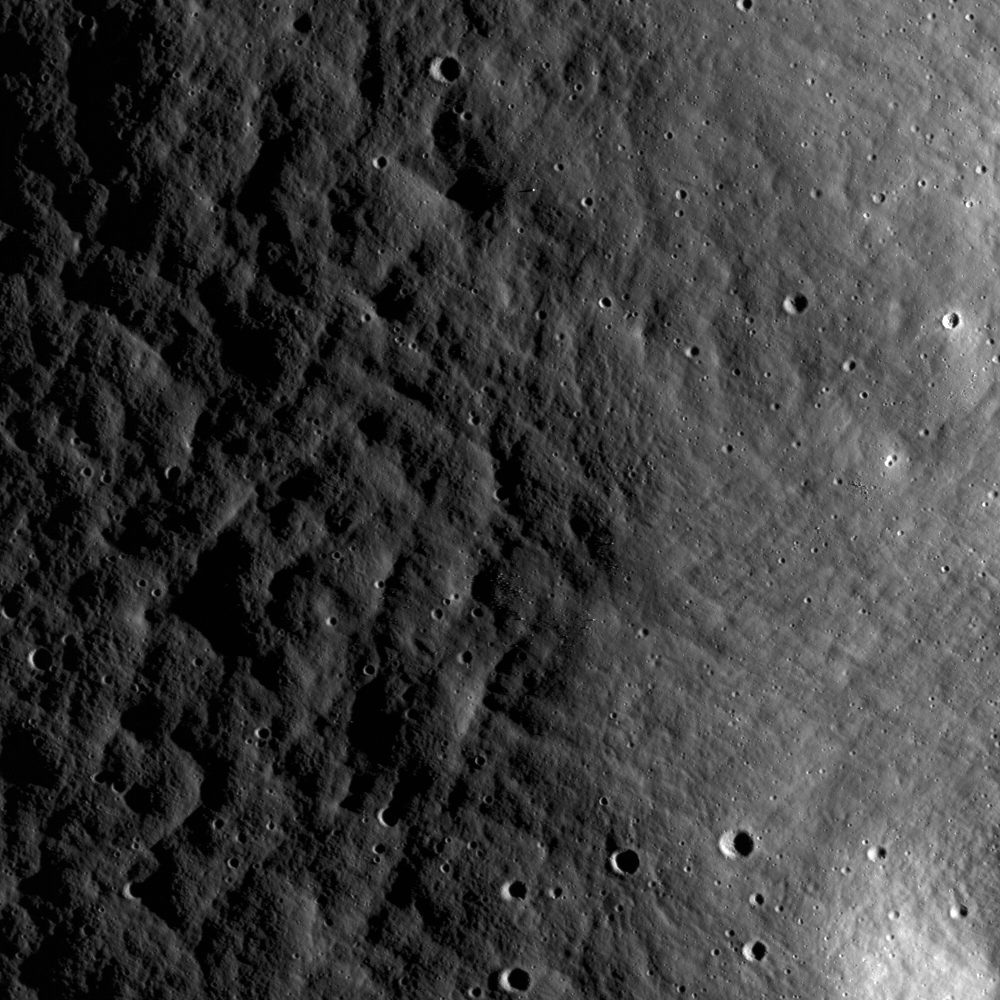

Ejecta from Van de Graaff Crater

The texture of ejecta thrown from Van de Graaff Crater along the northern rim, seen from a low Sun angle in the NAC image (incidence angle is 72°). This subset of the NAC image M115177455R has a width of 980 meters (3215 feet).

Van de Graaff crater is located on the farside of the Moon south of Aitken crater, at about latitude -27.9, longitude 172.8. Two merged craters make up the formation known as Van de Graaff crater, named after the American physicist. Unlike other merged craters on the Moon, there is no rim separating the two “sections” of the crater. A relatively strong magnetic field was detected near this crater by the Apollo 15 subsatellite magnetometer. This discovery was unusual for the lunar surface because the Moon does not currently have a global magnetic field like the Earth does. Also, Van de Graaff and the surrounding area also have slightly higher concentrations of thorium, a radioactive metal.

NASA’s Goddard Space Flight Center built and manages the mission for the Exploration Systems Mission Directorate at NASA Headquarters in Washington. The Lunar Reconnaissance Orbiter Camera was designed to acquire data for landing site certification and to conduct polar illumination studies and global mapping. Operated by Arizona State University, LROC consists of a pair of narrow-angle cameras (NAC) and a single wide-angle camera (WAC). The mission is expected to return over 70 terabytes of image data.

Credit: NASA/GSFC/Arizona State University